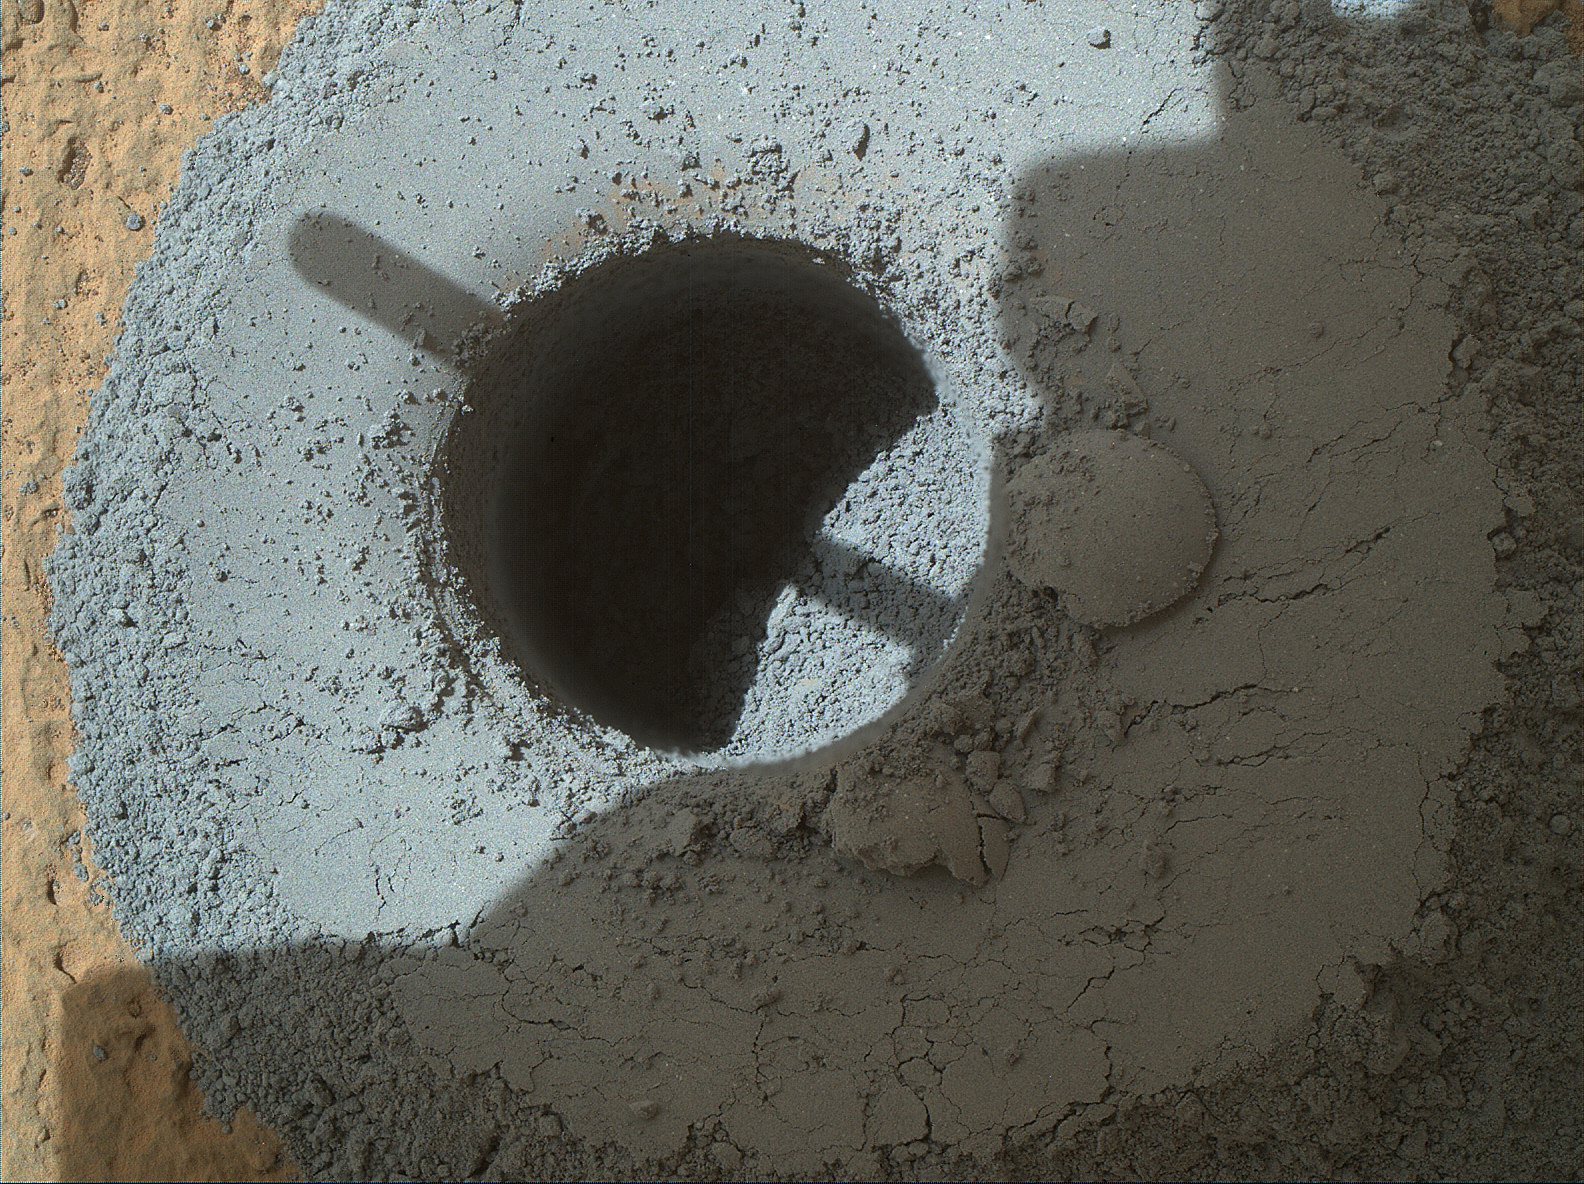

Hole at ‘Telegraph Peak’ Drilled by Mars Rover Curiosity

This hole, with a diameter slightly smaller than a U.S. dime, was drilled by NASA’s Curiosity Mars rover into a rock target called “Telegraph Peak,” within the basal layer of Mount Sharp,

The hole was drilled on Feb. 24, 2015, during the 908th Martian day, or sol, of the rover’s work on Mars. This view results from the merger of multiple images taken at different focus settings by Curiosity’s Mars Hand Lens Imager (MAHLI).

Telegraph Peak is the third target within the “Pahrump Hills” outcrop where Curiosity collected a drilled sample for analysis in the laboratory instruments inside the rover.

MAHLI was built by Malin Space Science Systems, San Diego. NASA’s Jet Propulsion Laboratory, a division of the California Institute of Technology in Pasadena, manages the Mars Science Laboratory Project for the NASA Science Mission Directorate, Washington. JPL designed and built the project’s Curiosity rover.

Credit: NASA/JPL-Caltech/MSSS